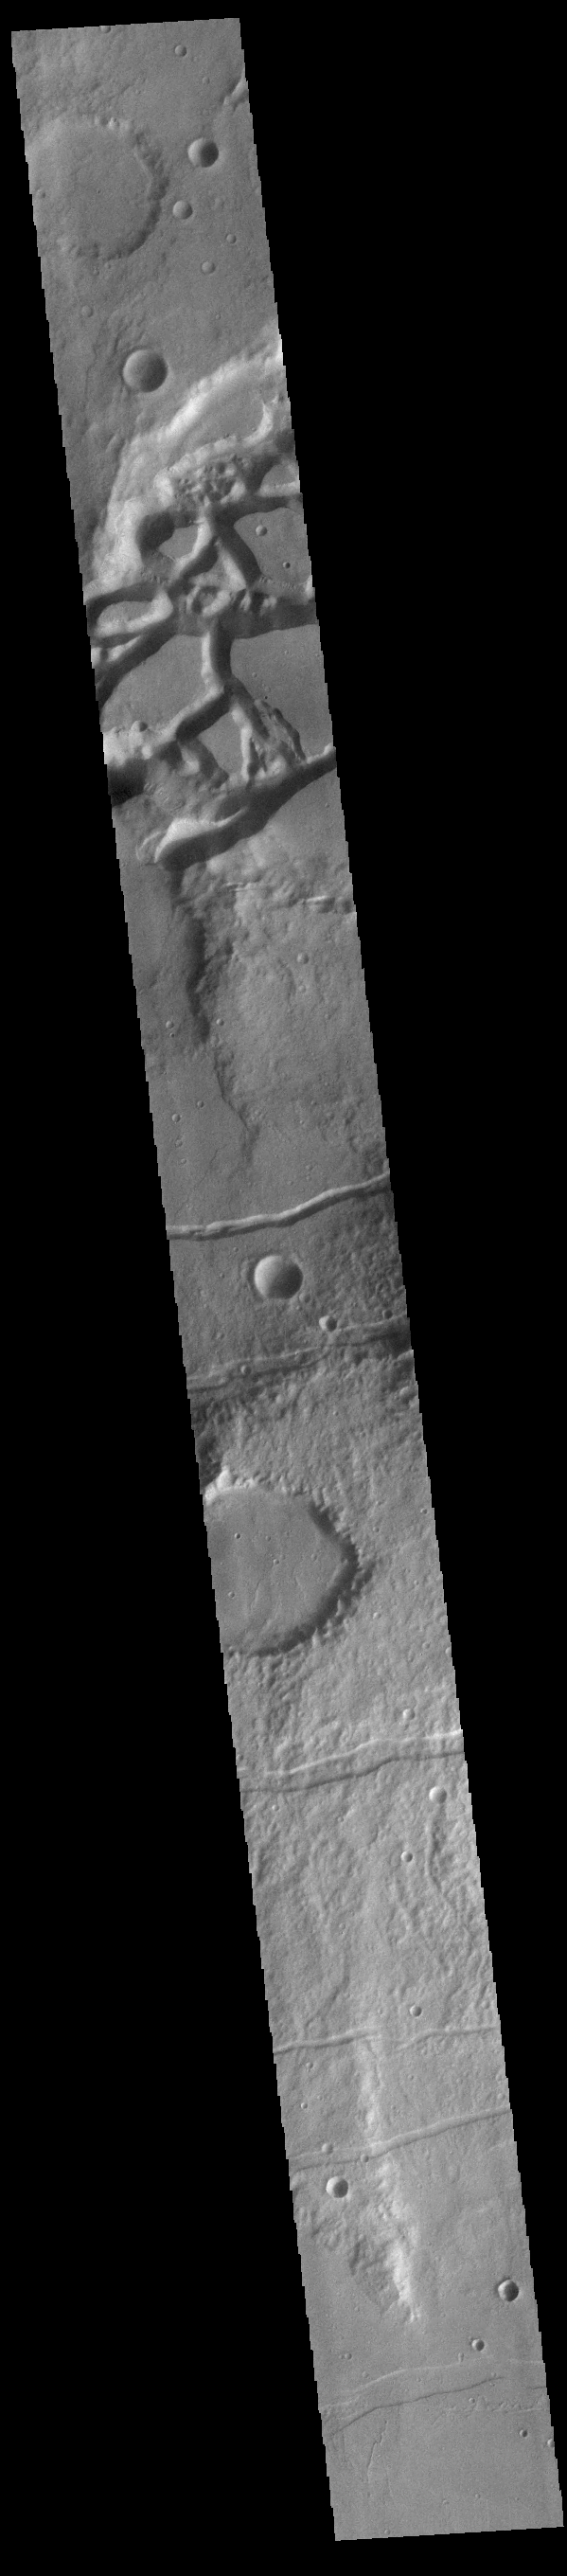

Mangala Fossae

The complex channel at the top of the image is part of Mangala Fossae. At the top of this image the main graben is interacting with a preexisting impact creater. Other depression towards the bottom of the image are simple linear features. Mangala Fossae are long linear depressions called a graben and were formed by extension of the crust and faulting. When large amounts of pressure or tension are applied to rocks on timescales that are fast enough that the rock cannot respond by deforming, the rock breaks along faults. In the case of a graben, two parallel faults are formed by extension of the crust and the rock in between the faults drops downward into the space created by the extension. Mangala Fossae is 828 km long (514 miles).

Credit: NASA/JPL-Caltech/ASU